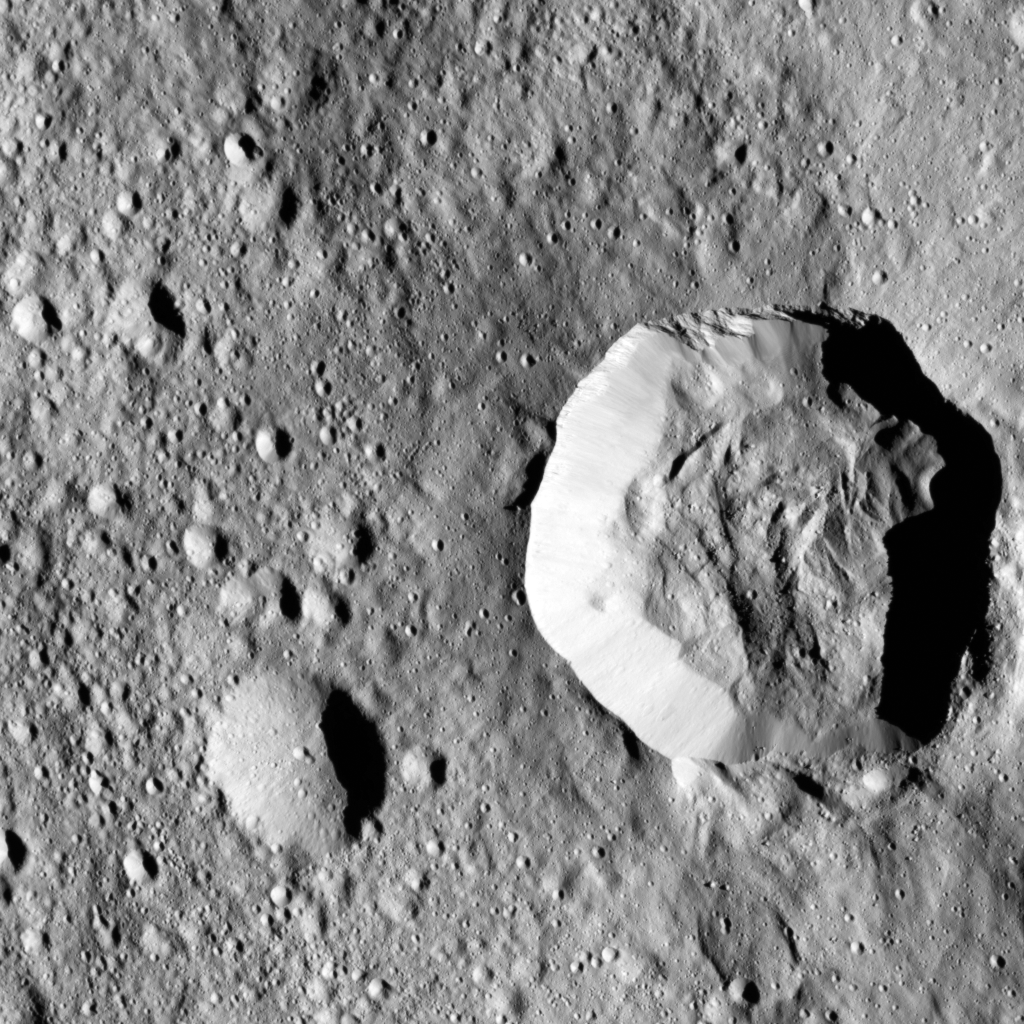

Flow Around a Crater on Ceres

Ceres’ surface shows evidence for different types of flows that indicate the presence of ice in the regolith (as described in PIA21471).

One type of flow encircles the large impact crater at right in this image. Scientists see features in this flow that indicate a low degree of internal friction within its material, meaning it was able to flow easily and far from its source. This could be due to the incorporation of a significant amount of liquid water or water vapor into the ejecta blanket. This flow also shows a large ridge along its edge (seen most clearly just to the left of the large crater). These features are commonly associated with flows on Mars called “fluidized ejecta blankets” (see for example PIA04947).

This feature is located southwest of Kerwan crater at 40 degrees south latitude, 109 degrees east longitude. This is in the vicinity of the latitudes where Dawn’s gamma ray and neutron spectrometer (GRaND) instrument sensed the presence of ice in the first meter of Ceres’ regolith (see PIA21081).

The image was taken on August, 7, 2016 from an altitude of about 240 miles (390 kilometers) above Ceres. The image resolution is about 120 feet (35 meters) per pixel.

Dawn’s mission is managed by JPL for NASA’s Science Mission Directorate in Washington. Dawn is a project of the directorate’s Discovery Program, managed by NASA’s Marshall Space Flight Center in Huntsville, Alabama. UCLA is responsible for overall Dawn mission science. Orbital ATK, Inc., in Dulles, Virginia, designed and built the spacecraft. The German Aerospace Center, the Max Planck Institute for Solar System Research, the Italian Space Agency and the Italian National Astrophysical Institute are international partners on the mission team.

Credit: NASA/JPL-Caltech/UCLA/MPS/DLR/IDA